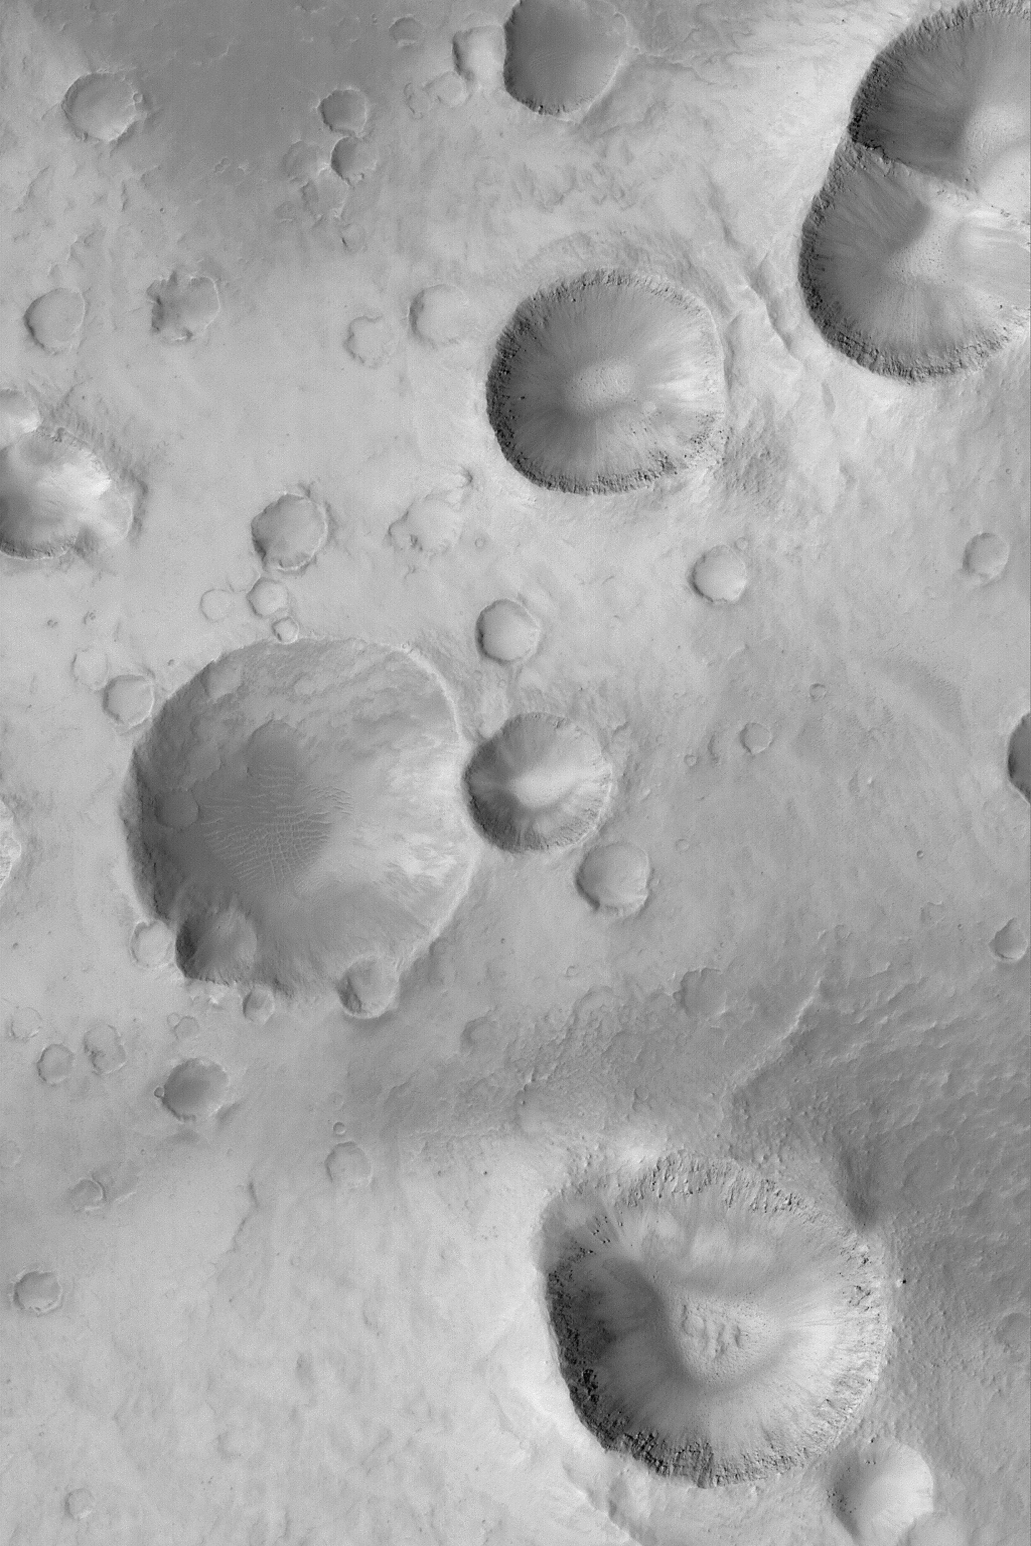

Crater Cluster

MGS MOC Release No. MOC2-521, 22 October 2003

This Mars Global Surveyor (MGS) Mars Orbiter Camera (MOC) image shows a cluster of impact craters in northwest Arabia Terra near 30.4°N, 13.7°W. This group of craters may have formed either by secondary impact of debris thrown out of a larger meteor crater, or by the break-up and impact of many fragments from a single incoming object. The picture covers an area 3 km (1.9 mi) wide and is illuminated by sunlight from the lower left.

Credit: NASA/JPL/Malin Space Science Systems